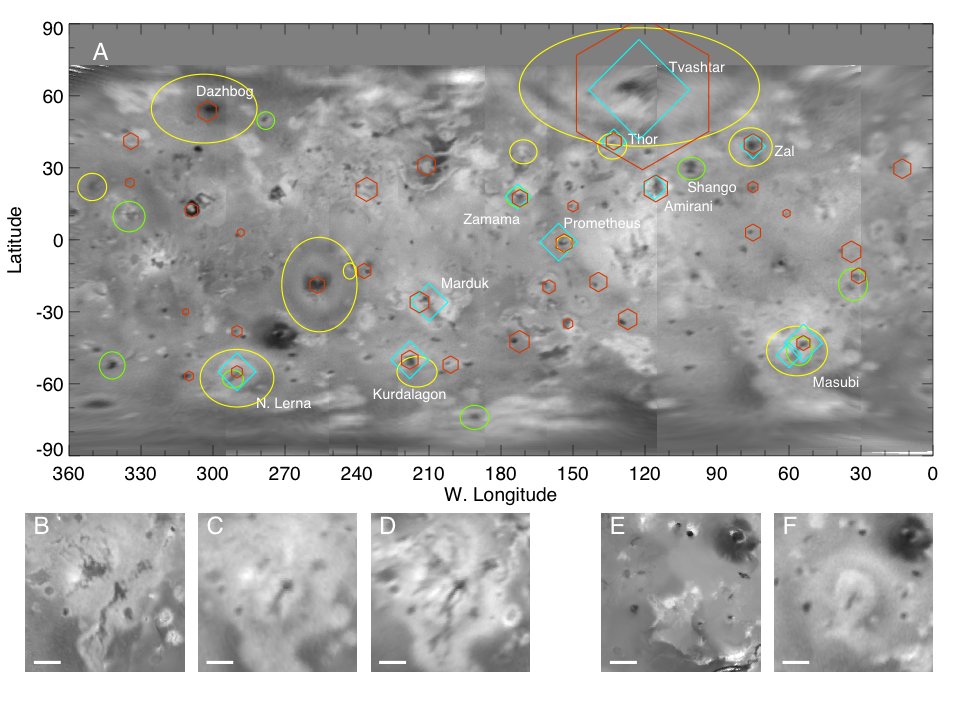

Changes on Io

A: A global map of Jupiter’s moon Io derived from eight images taken by the Long Range Reconnaissance Imager (LORRI) on the New Horizons spacecraft, as it passed Jupiter on its way to Pluto in late February 2007. Details as small as 12 kilometers (7 miles) are visible. The map shows the comprehensive picture of Io’s volcanism obtained by New Horizons. Yellow ovals denote areas with new, faded or shifted plume deposits since the last images taken by the Galileo spacecraft in 2001. Green circles denote areas where probable new lava flows have occurred. Cyan diamonds indicate locations of active volcanic plumes, and orange hexagons are volcanic hot spots detected by the Linear Etalon Imaging Spectral Array (LEISA) instrument. For plumes and hot spots, symbol size indicates the approximate relative size and brightness of the features.

B-F: Comparison of New Horizons (NH) and earlier images of major surface changes discovered by New Horizons at Io’s volcanoes Masubi (45 degrees S, 57 degrees West) and North Lerna (55 degrees S, 290 degrees W). The scale bars are 200 kilometers long, and a is the solar phase angle. At Masubi, old lava flows seen by Voyager and Galileo (B) have been obscured at low phase angles (C) by deposits from two active plumes associated with a new 240-kilometer (150-mile) long dark lava flow, which is the longest lava flow known to have been erupted in the solar system since the discovery of Io volcanism in 1979. At North Lerna, a recent eruption has generated a 130-km long lava flow (F), as well as an active plume that has produced a concentric pattern of deposits.

Credit: NASA/Johns Hopkins University Applied Physics Laboratory/Southwest Research Institute